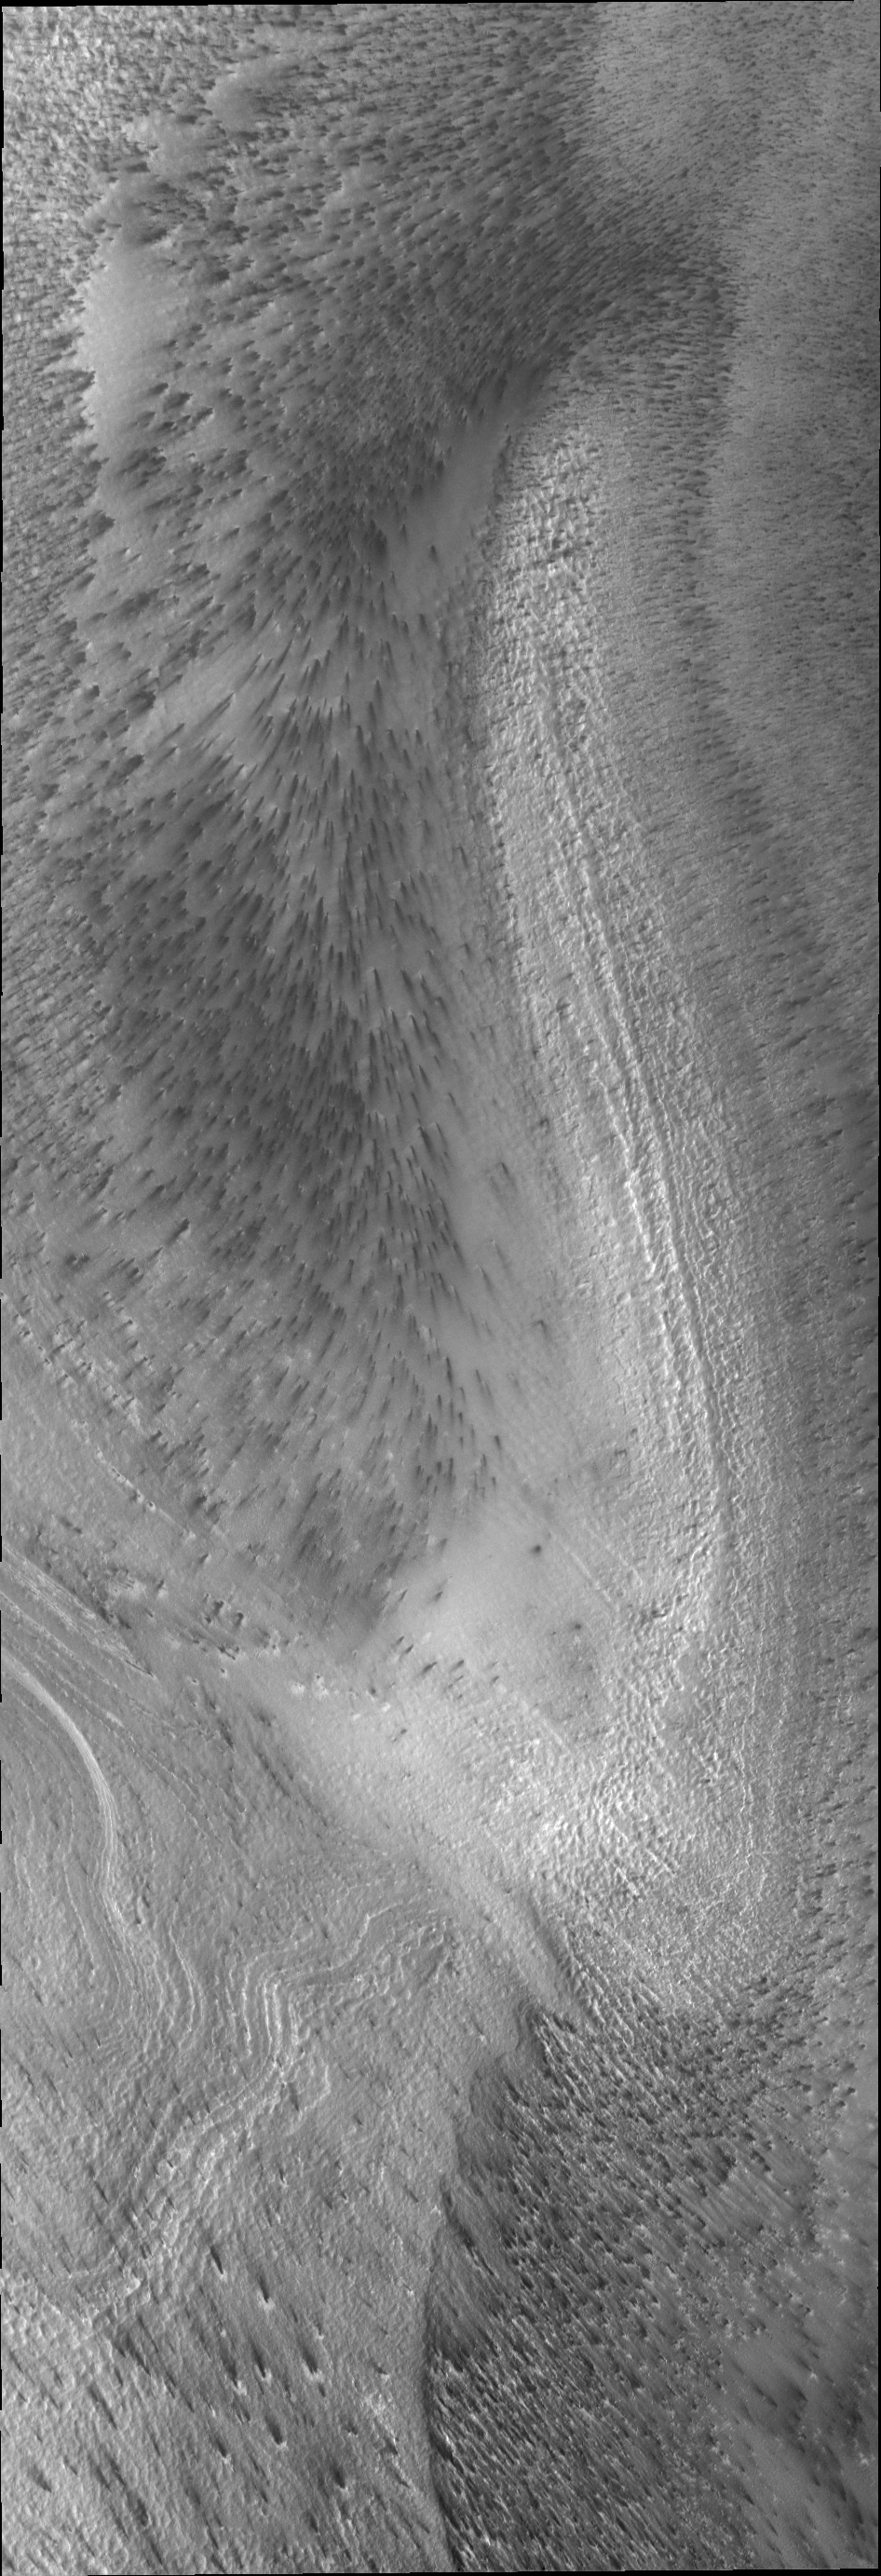

Polar Spots

As the sun continues to warm the south polar region, spots appear on the ice. The dark material of the spots is apparently mobile with the wind able to lengthen the spots into streaks.

Image information: VIS instrument. Latitude -86.6N, Longitude 99.1E. 17 meter/pixel resolution.

Please see the THEMIS Data Citation Note for details on crediting THEMIS images.

Note: this THEMIS visual image has not been radiometrically nor geometrically calibrated for this preliminary release. An empirical correction has been performed to remove instrumental effects. A linear shift has been applied in the cross-track and down-track direction to approximate spacecraft and planetary motion. Fully calibrated and geometrically projected images will be released through the Planetary Data System in accordance with Project policies at a later time.

NASA’s Jet Propulsion Laboratory manages the 2001 Mars Odyssey mission for NASA’s Office of Space Science, Washington, D.C. The Thermal Emission Imaging System (THEMIS) was developed by Arizona State University, Tempe, in collaboration with Raytheon Santa Barbara Remote Sensing. The THEMIS investigation is led by Dr. Philip Christensen at Arizona State University. Lockheed Martin Astronautics, Denver, is the prime contractor for the Odyssey project, and developed and built the orbiter. Mission operations are conducted jointly from Lockheed Martin and from JPL, a division of the California Institute of Technology in Pasadena.

Credit: NASA/JPL/ASU